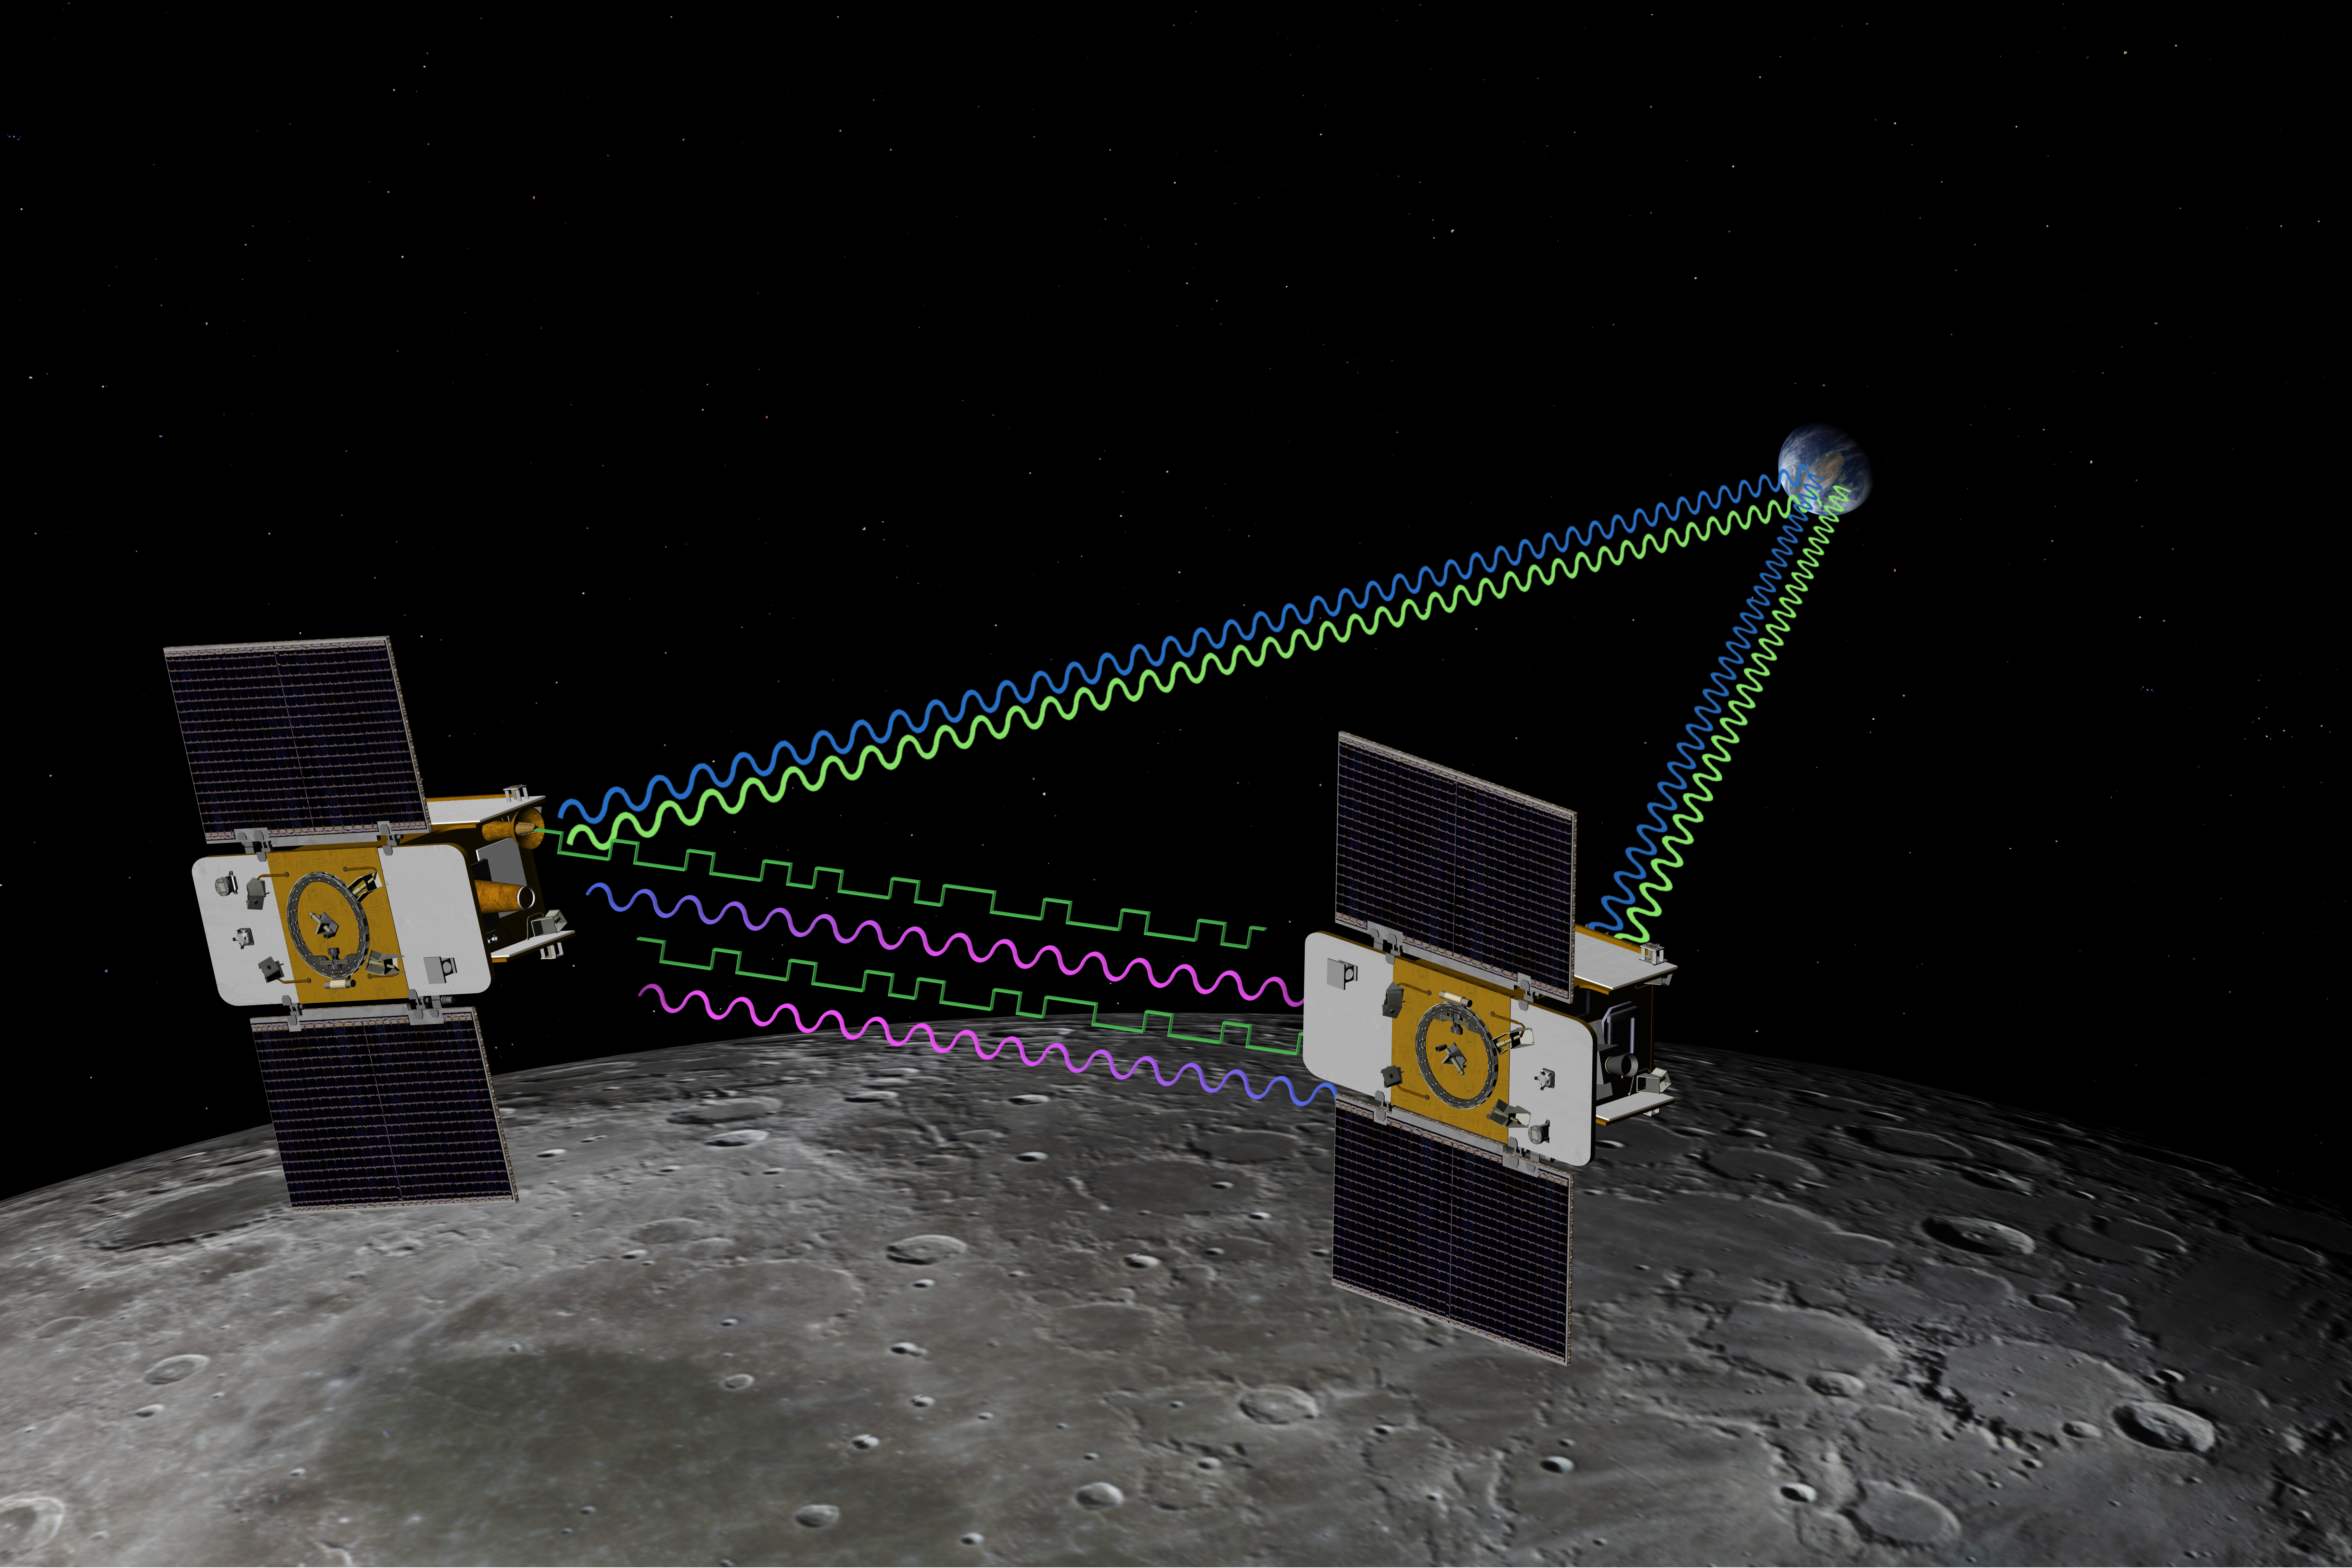

GRAIL’s Twin Spacecraft fly in Tandem Around the Moon (Artist’s Concept)

The Gravity Recovery and Interior Laboratory (GRAIL) mission utilizes the technique of twin spacecraft flying in formation with a known altitude above the lunar surface and known separation distance to investigate the gravity field of the moon in unprecedented detail. The technique utilizes radio links between the two spacecraft as well as radio links to stations on Earth. The mission also will answer longstanding questions about Earth’s moon, including a possible inner core, and provide scientists with a better understanding of how Earth and other rocky planets in the solar system formed. GRAIL is a part of NASA’s Discovery Program.

Credit: NASA/JPL